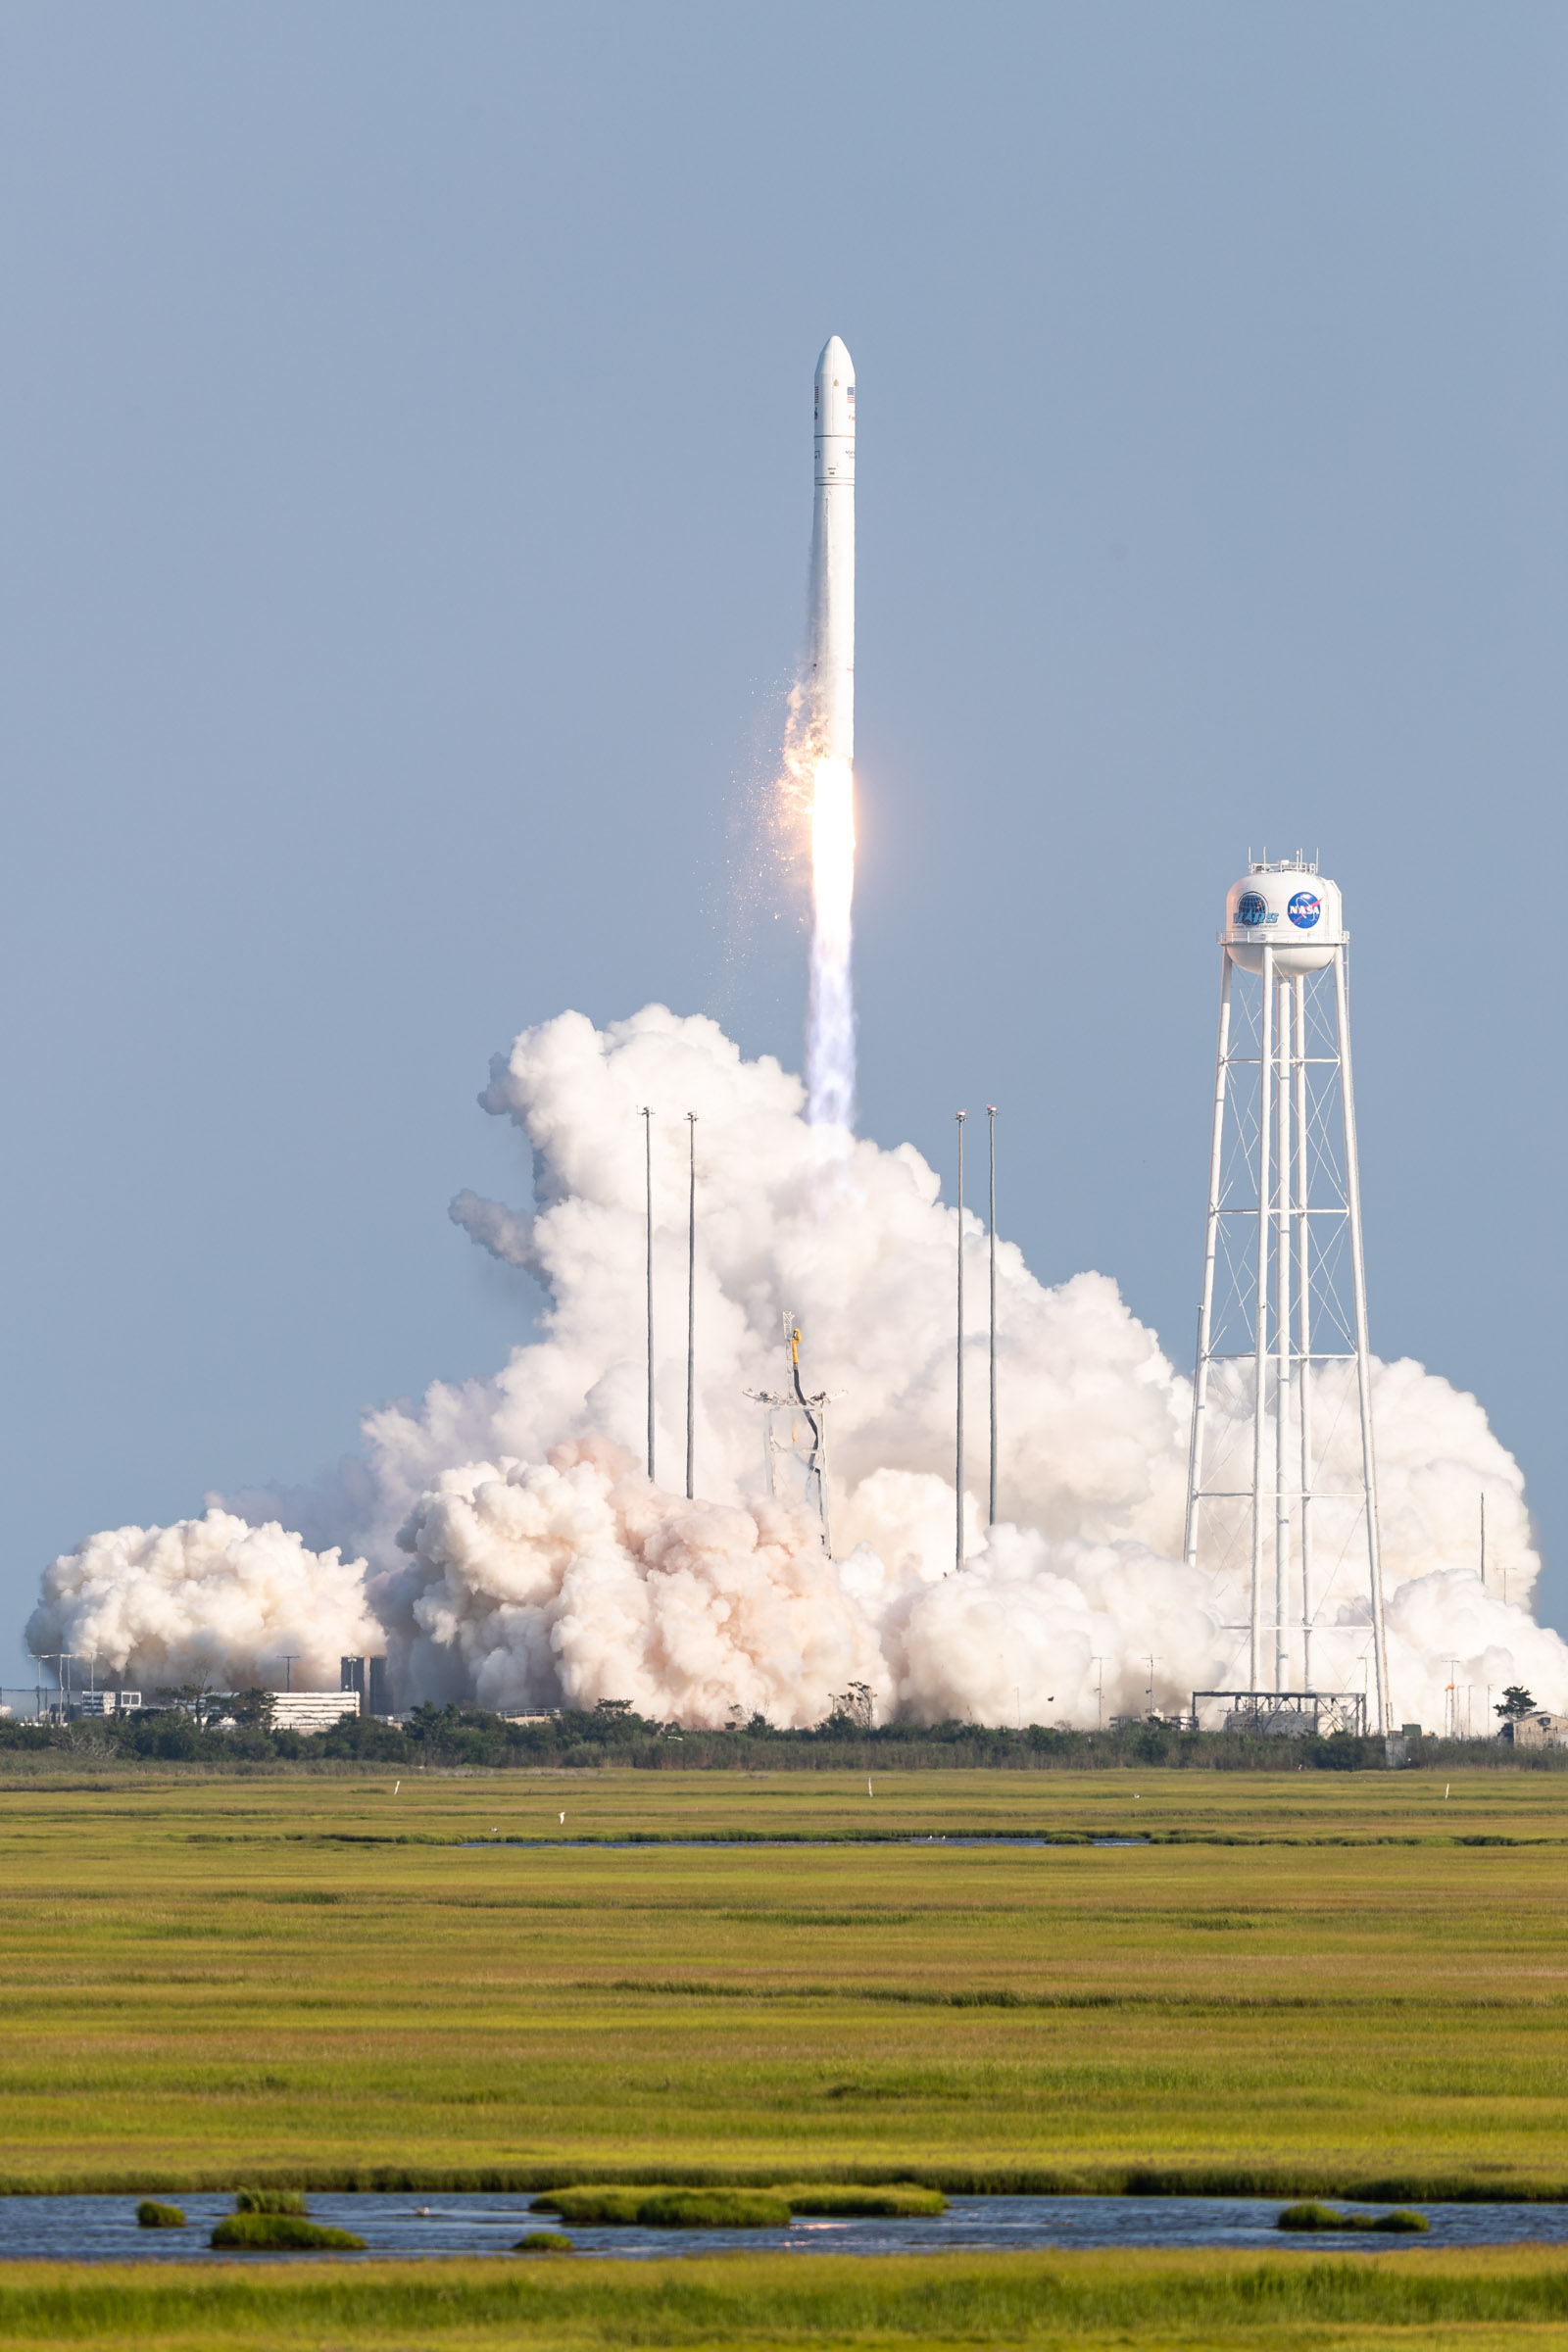

A Northrop Grumman Antares rocket, with the company’s Cygnus spacecraft onboard, launches on Tuesday, Aug. 10, 2021, from the Mid Atlantic Regional Spaceport’s Pad-0A, at NASA's Wallops Flight Facility in Virginia. Northrop Grumman's 16th contracted cargo resupply mission for NASA to the International Space Station is carrying nearly 8,200 pounds of science and research, crew supplies and vehicle hardware to the orbital laboratory and its crew.

Credit: NASA Wallops/Allison Stancil